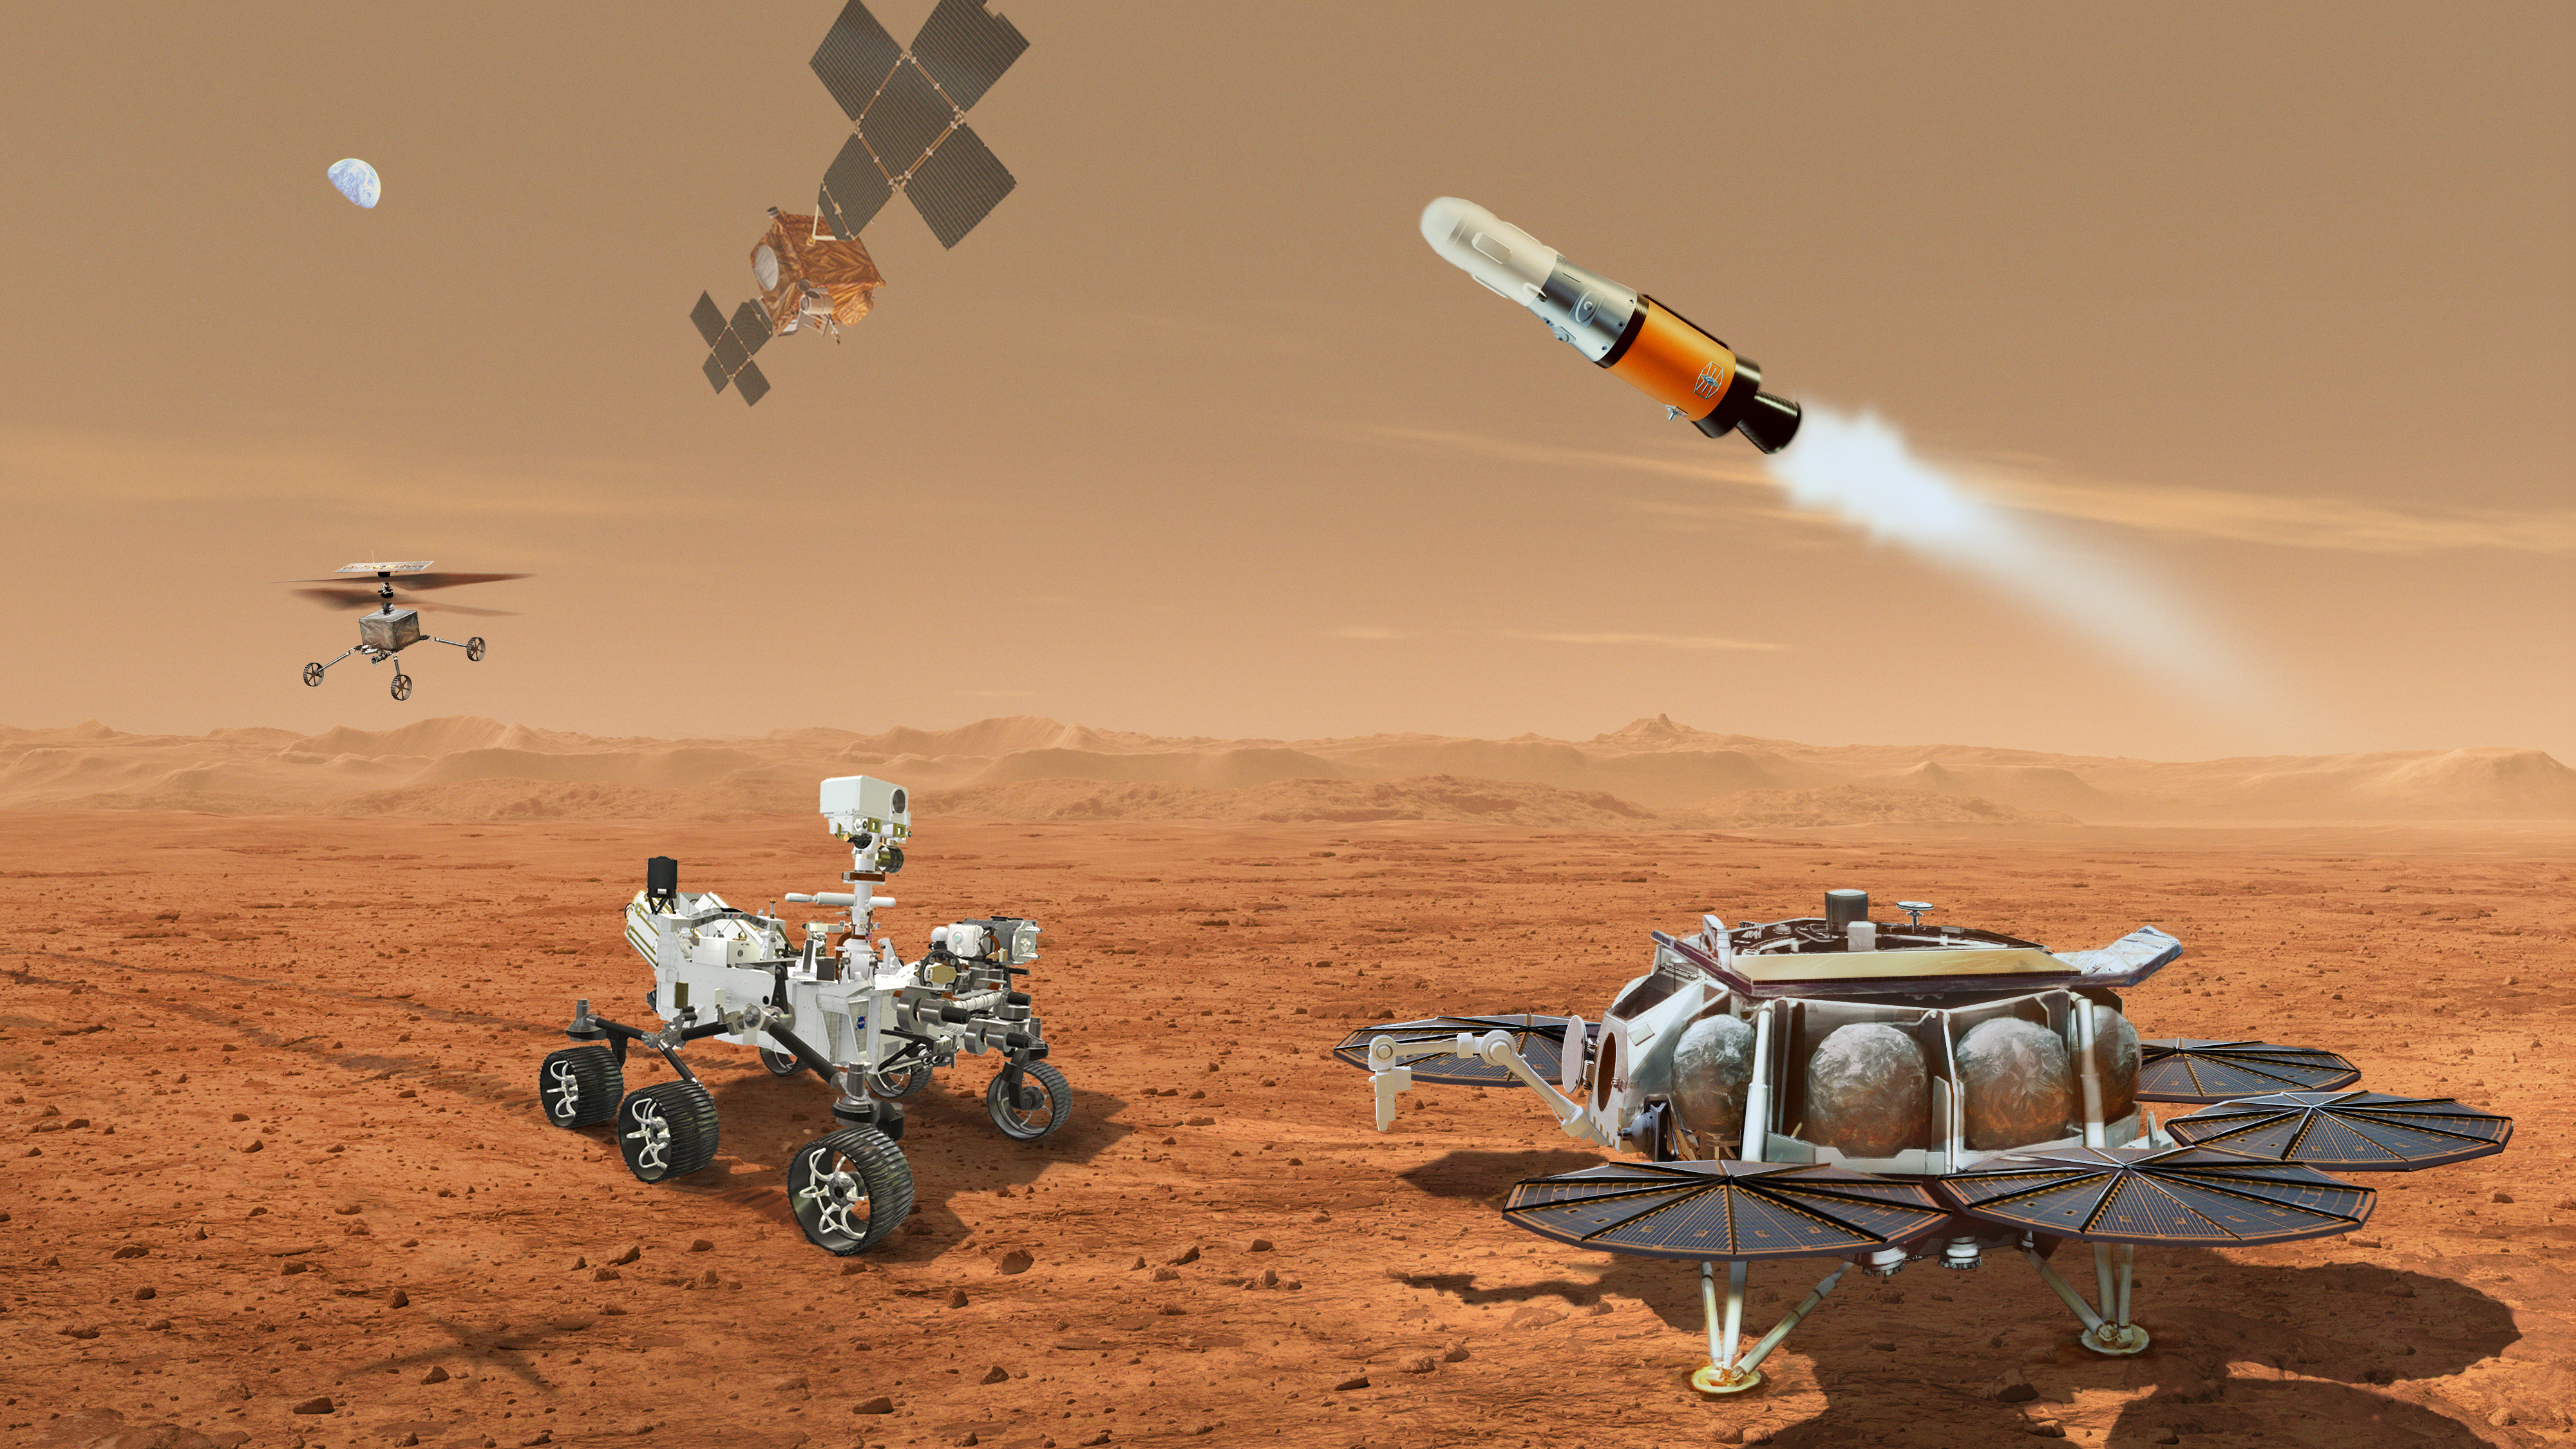

Mars Sample Return Concept Illustration

This illustration shows a concept for multiple robots that would team up to ferry to Earth samples of rocks and soil being collected from the Martian surface by NASA’s Mars Perseverance rover.

NASA and ESA (European Space Agency) are developing concepts for the Mars Sample Return program, designed to retrieve the rock and soil samples Perseverance has collected and stored in sealed tubes. In the future, the samples would be returned to Earth for detailed laboratory analysis.

The current concept envisions delivering a Mars lander near Jezero Crater, where Perseverance (far left) collects samples. A NASA-provided Sample Retrieval Lander (far right) would carry a NASA rocket (the Mars Ascent Vehicle). Perseverance would gather sample tubes it has cached on the Mars surface and transport them to the Sample Retrieval Lander, where they would then be transferred by a Sample Transfer Arm provided by ESA onto the Mars Ascent Vehicle. The arm is based on a human arm, with an elbow, shoulder, and wrist. The Mars Ascent Vehicle would launch a container with the sample tubes inside into orbit. Waiting in Mars orbit would be an ESA-provided Earth Return Obiter, which would rendezvous with and capture the Orbiting Sample Container using a NASA-provided Capture, Containment, and Return System. This system would capture and orient the container, then prepare it for return to Earth inside the Earth Entry System.

Also depicted is one of two Sample Recovery Helicopters NASA will develop to be transported to Mars on the Sample Retrieval Lander, just as the Ingenuity helicopter was carried on the Perseverance rover. The helicopters would serve as backups to Perseverance in transporting sample tubes to the Lander.

Credit: NASA/ESA/JPL-Caltech